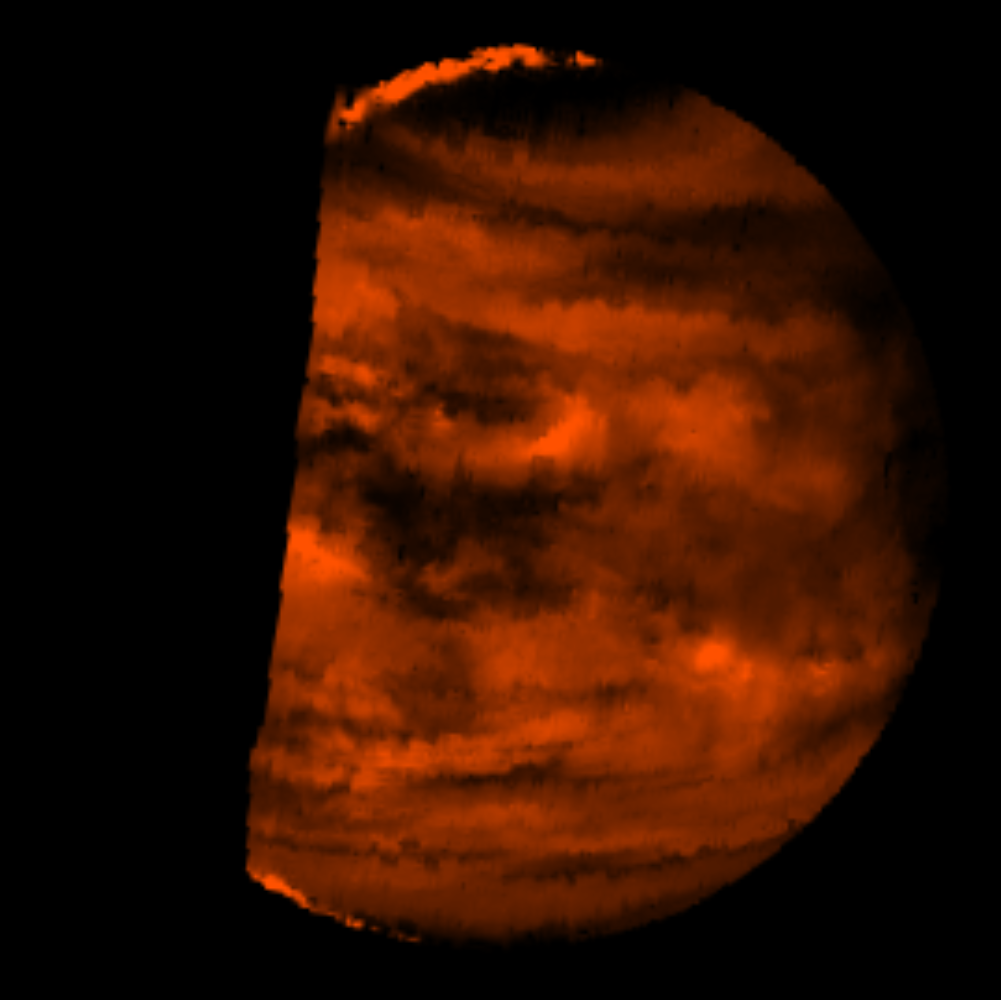

Infrared Image of Low Clouds on Venus

This false-color image is a near-infrared map of lower-level clouds on the night side of Venus, obtained by the Near Infrared Mapping Spectrometer aboard the Galileo spacecraft as it approached the planet’s night side on February 10, 1990. Bright slivers of sunlit high clouds are visible above and below the dark, glowing hemisphere. The spacecraft is about 100,000 kilometers (60,000 miles) above the planet. An infrared wavelength of 2.3 microns (about three times the longest wavelength visible to the human eye) was used. The map shows the turbulent, cloudy middle atmosphere some 50-55 kilometers (30- 33 miles) above the surface, 10-16 kilometers or 6-10 miles below the visible cloudtops. The red color represents the radiant heat from the lower atmosphere (about 400 degrees Fahrenheit) shining through the sulfuric acid clouds, which appear as much as 10 times darker than the bright gaps between clouds. This cloud layer is at about -30 degrees Fahrenheit, at a pressure about 1/2 Earth’s surface atmospheric pressure. Near the equator, the clouds appear fluffy and blocky; farther north, they are stretched out into East-West filaments by winds estimated at more than 150 mph, while the poles are capped by thick clouds at this altitude.

Credit: NASA/JPL